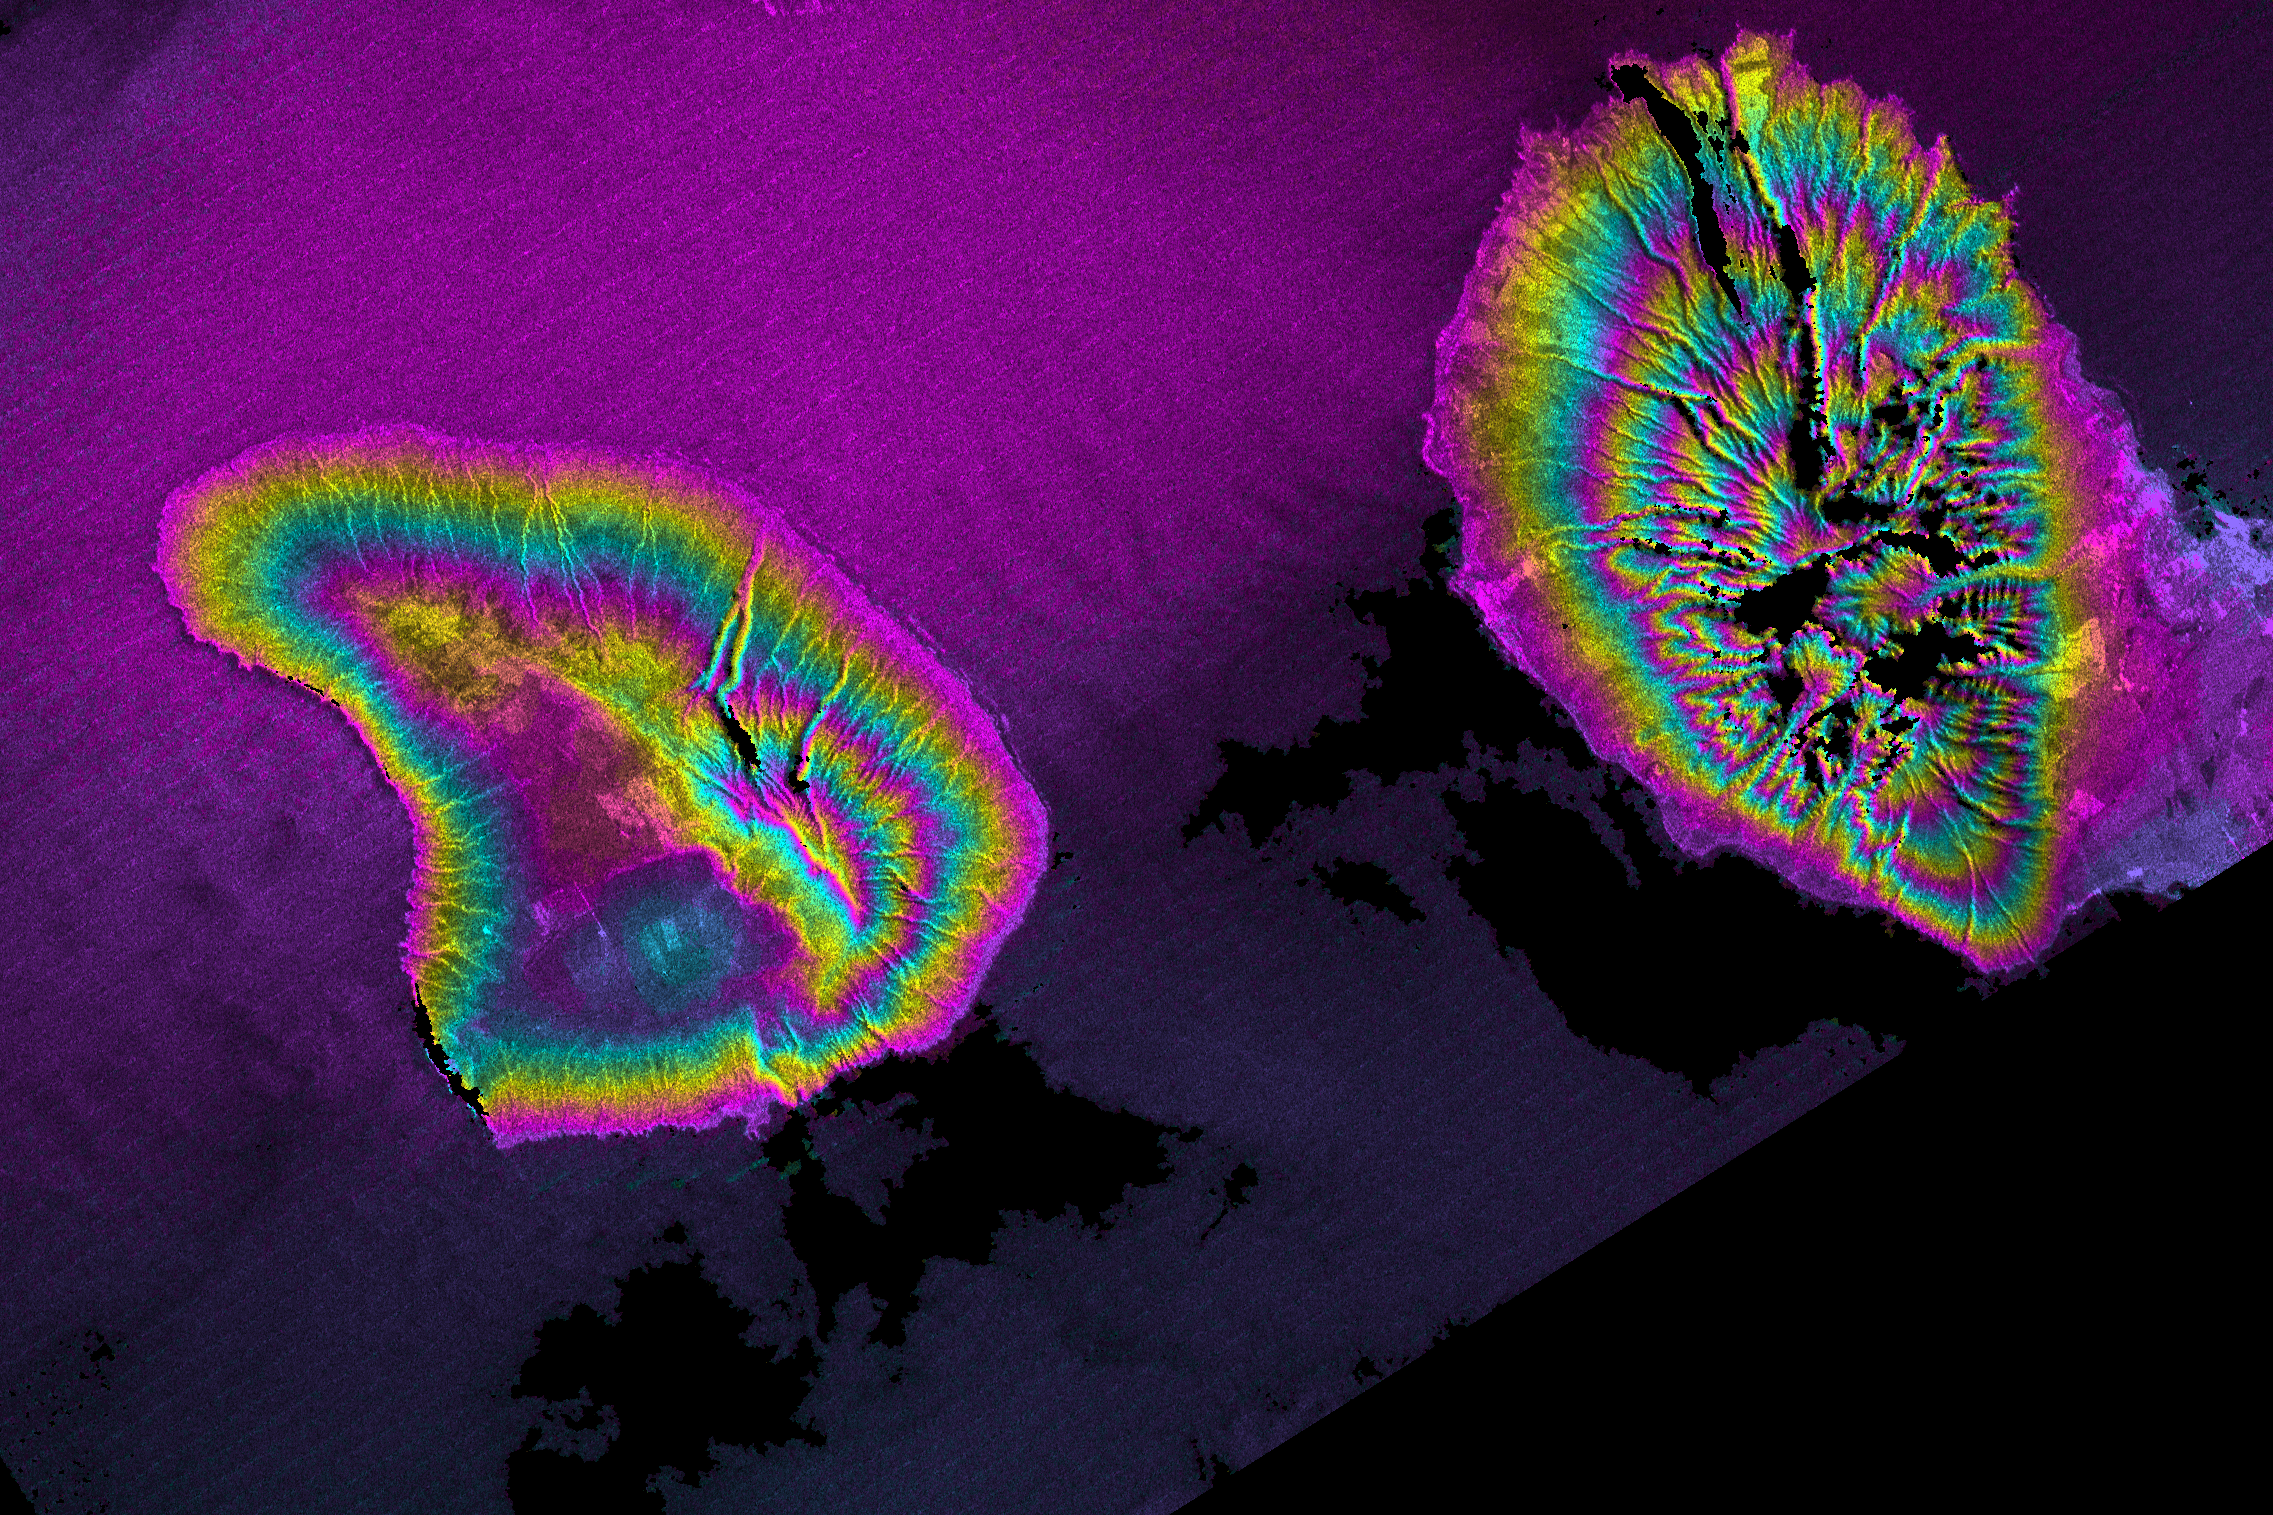

Radar Image, Wrapped Color as Height, Lanai and West Maui, Hawaii

This topographic radar image shows Lanai (left) and western Maui (right). Data such as these will be useful for studying the history of volcanic activity on these now extinct volcanoes. SRTM data also will help local officials evaluate and mitigate natural hazards for islands throughout the Pacific. For example, improved elevation data will make it easier for communities to plan for tsunamis (tidal waves generated by earthquakes around the perimeter of the Pacific) by helping them identify evacuation routes and areas prone to flooding.

This image combines two types of data from the Shuttle Radar Topography Mission. The image brightness corresponds to the strength of the radar signal reflected from the ground, while colors show the elevation as measured by SRTM. Each cycle of colors (from pink through blue back to pink) represents an equal amount of elevation difference (400 meters or 1300 feet) similar to contour lines on a standard topographic map. This image contains about 1800 meters (5900 feet) of total relief.

The Shuttle Radar Topography Mission (SRTM), launched on February 11, 2000, uses the same radar instrument that comprised the Spaceborne Imaging Radar-C/X-Band Synthetic Aperture Radar (SIR-C/X-SAR) that flew twice on the Space Shuttle Endeavour in 1994. The mission is designed to collect three-dimensional measurements of the Earth’s surface. To collect the 3-D data, engineers added a 60-meter-long (200-foot) mast, an additional C-band imaging antenna and improved tracking and navigation devices. The mission is a cooperative project between the National Aeronautics and Space Administration (NASA), the National Imagery and Mapping Agency (NIMA) and the German (DLR) and Italian (ASI) space agencies. It is managed by NASA’s Jet Propulsion Laboratory, Pasadena, CA, for NASA’s Earth Science Enterprise,Washington, DC.

Size: 68 by 45 kilometers (42 by 28 miles)
Location: 20.8 deg. North lat., 156.7 deg. West lon.
Orientation: North toward upper left
Original Data Resolution: 30 meters (99 feet)
Date Acquired: February 18, 2000
Image: NASA/JPL/NIMA

Credit: NASA/JPL